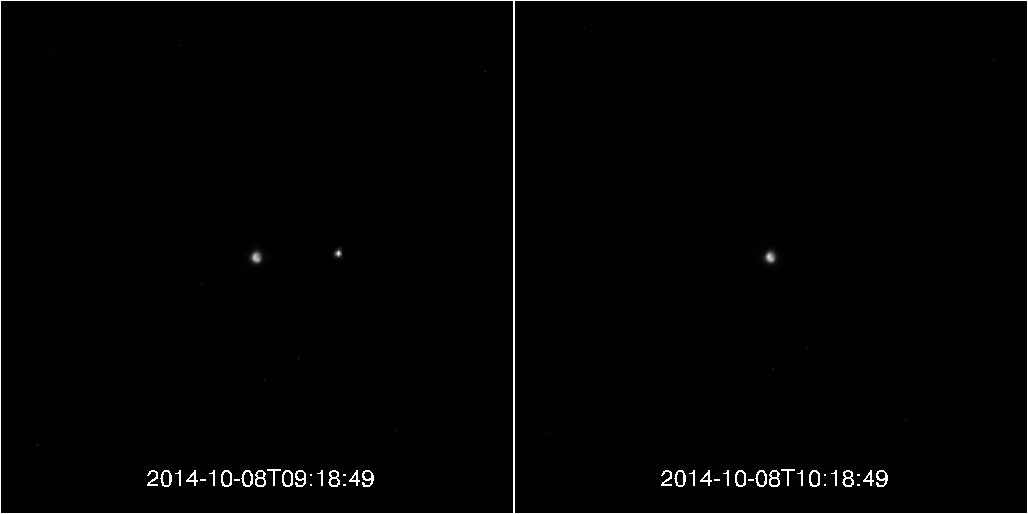

Lunar Eclipse, as Viewed by MESSENGER!

As millions of people observed the total lunar eclipse on October 8, 2014, MESSENGER was also watching. From Mercury, the Earth and Moon normally appear as if they were two very bright stars. During a lunar eclipse, the Moon seems to disappear during its passage through the Earth’s shadow, as shown in the two frames above.

This movie was constructed from 31 images taken two minutes apart, from 9:18 UTC to 10:18 UTC. The images start just before the Moon entered the darkest part of the Earth’s shadow (the umbra).

MESSENGER was 107 million kilometers (66 million miles) from the Earth at the time of the lunar eclipse. The Earth is about 5 pixels across and the Moon is just over 1 pixel across in the field of view of the NAC, with about 40 pixels distance between them. The images are zoomed by a factor of two and the Moon’s brightness has been increased by a factor of about 25 to show its disappearance more clearly.

Date acquired: October 8, 2014
Instrument: Narrow Angle Camera (NAC) of the Mercury Dual Imaging System (MDIS)

The MESSENGER spacecraft is the first ever to orbit the planet Mercury, and the spacecraft’s seven scientific instruments and radio science investigation are unraveling the history and evolution of the Solar System’s innermost planet. During the first two years of orbital operations, MESSENGER acquired over 150,000 images and extensive other data sets. MESSENGER is capable of continuing orbital operations until early 2015.

For information regarding the use of images, see the MESSENGER image use policy.

Credit: NASA/Johns Hopkins University Applied Physics Laboratory/Carnegie Institution of Washington